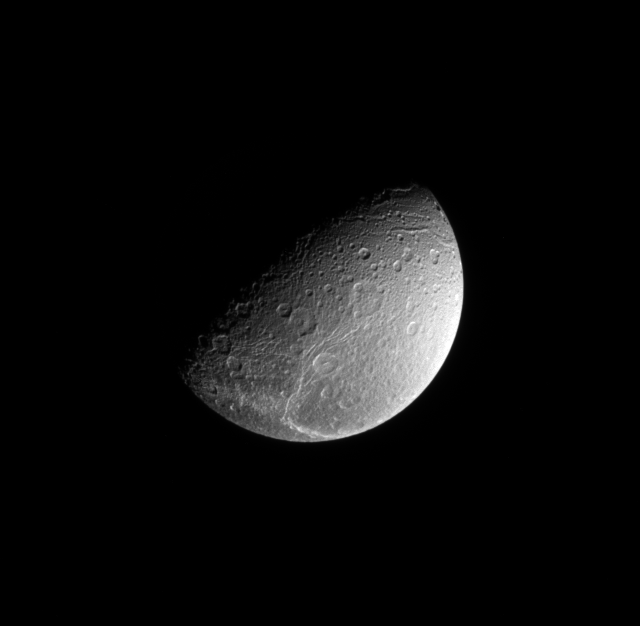

Above the Cracks

This Cassini spacecraft view, taken from a vantage point 64 degrees above Dione’s equator, looks down onto the bright fractures that cover the moon’s trailing side. The fractures crisscross a region of terrain that is significantly darker than the rest of the moon’s surface.

Dione is 1,123 kilometers (698 miles) across.

The image was taken in visible light with the Cassini spacecraft narrow-angle camera on June 15, 2008. The view was obtained at a distance of approximately 601,000 kilometers (374,000 miles) from Dione and at a Sun-Dione-spacecraft, or phase, angle of 76 degrees. Image scale is 4 kilometers (2 miles) per pixel.

The Cassini-Huygens mission is a cooperative project of NASA, the European Space Agency and the Italian Space Agency. The Jet Propulsion Laboratory, a division of the California Institute of Technology in Pasadena, manages the mission for NASA’s Science Mission Directorate, Washington, D.C. The Cassini orbiter and its two onboard cameras were designed, developed and assembled at JPL. The imaging operations center is based at the Space Science Institute in Boulder, Colo.

Credit: NASA/JPL/Space Science Institute